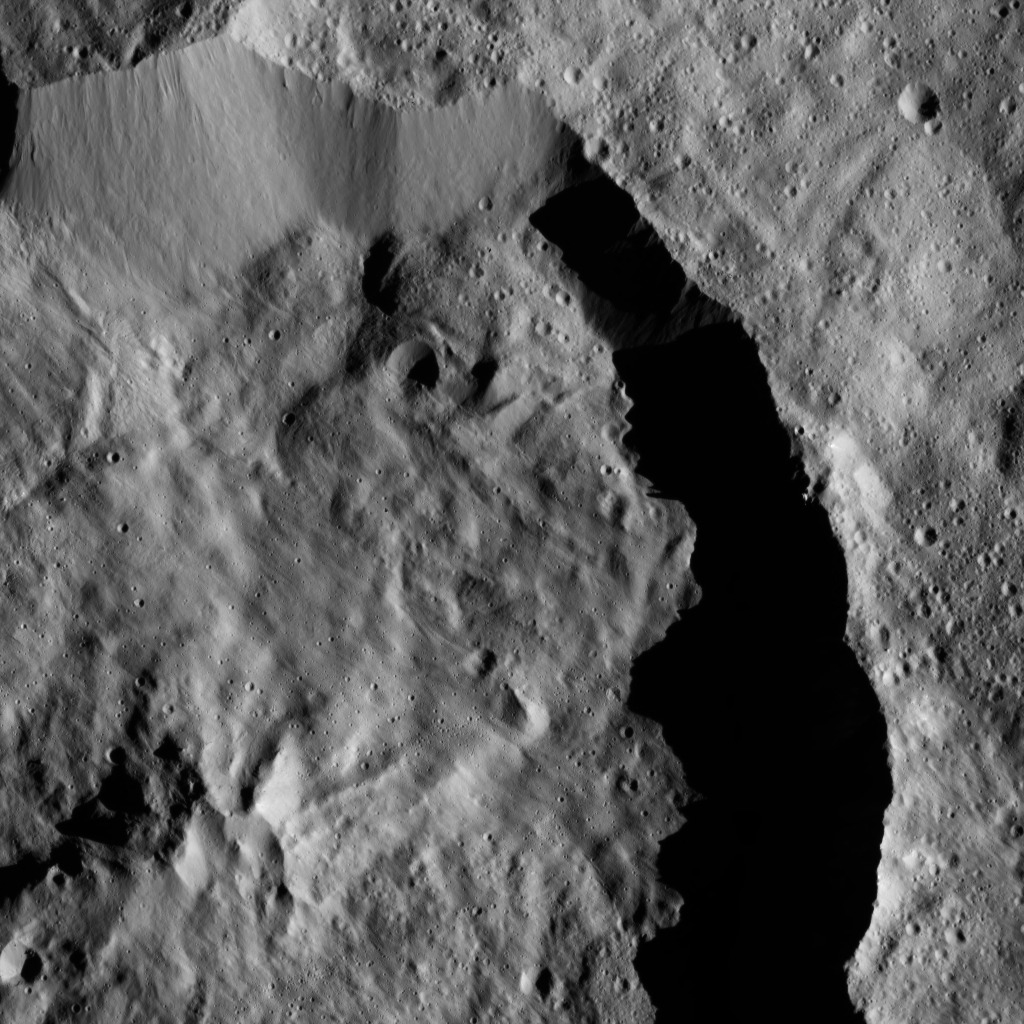

Dawn LAMO Image 115

Datan Crater is featured in this scene from Ceres. Datan is imprinted on the older Geshtin Crater, whose terrain fills the rest of the view. Datan is about 60 kilometers (37 miles) in diameter. The pair of craters can be seen from a higher altitude at PIA20000. Datan can also be seen at PIA20382.

The image is centered at approximately 59 degrees north latitude, 256 degrees east longitude.

NASA’s Dawn spacecraft took this image on March 30, 2016, from its low-altitude mapping orbit, at a distance of about 240 miles (385 kilometers) above the surface. The image resolution is 120 feet (35 meters) per pixel.

Dawn’s mission is managed by JPL for NASA’s Science Mission Directorate in Washington. Dawn is a project of the directorate’s Discovery Program, managed by NASA’s Marshall Space Flight Center in Huntsville, Alabama. UCLA is responsible for overall Dawn mission science. Orbital ATK, Inc., in Dulles, Virginia, designed and built the spacecraft. The German Aerospace Center, the Max Planck Institute for Solar System Research, the Italian Space Agency and the Italian National Astrophysical Institute are international partners on the mission team.

Credit: NASA/JPL-Caltech/UCLA/MPS/DLR/IDA